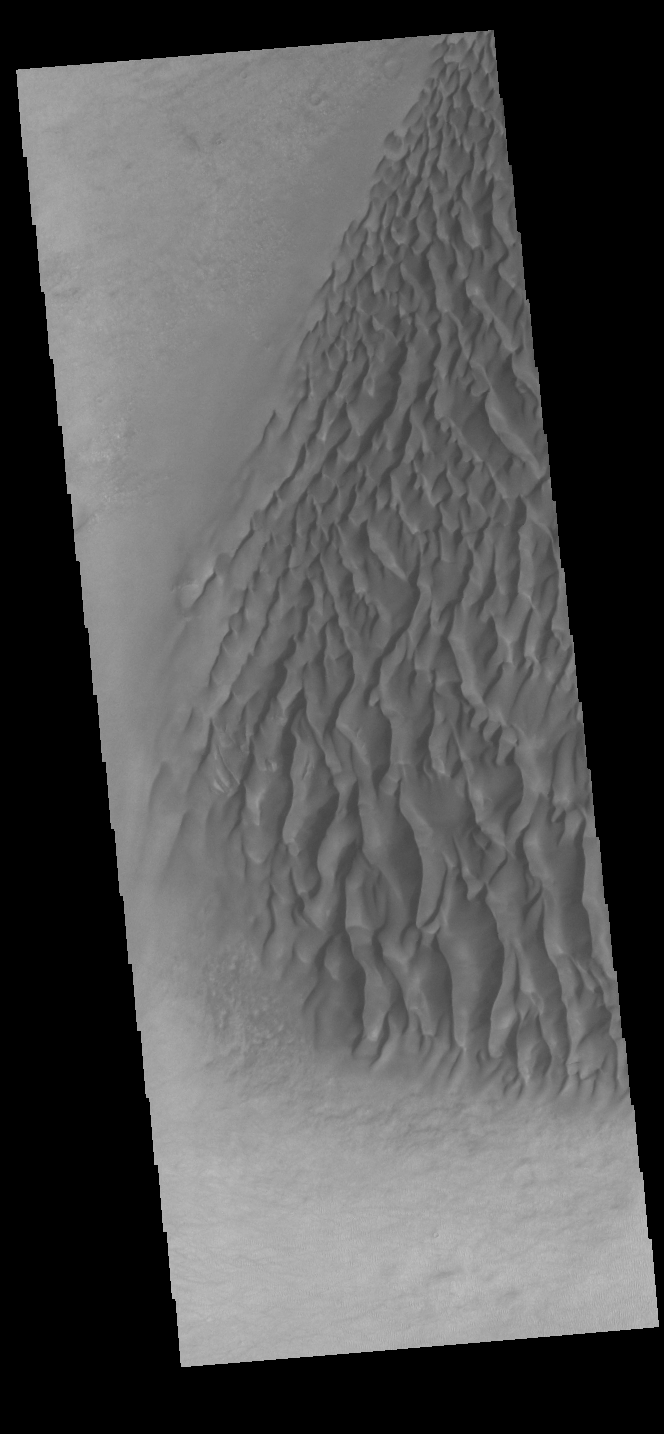

Proctor Crater Dunes

This VIS image displays sand dunes within Proctor Crater. These dunes are composed of basaltic sand that has collected in the bottom of the crater. The topographic depression of the crater forms a sand trap that prevents the sand from escaping. Dune fields are common in the bottoms of craters on Mars and appear as dark splotches that often lean up against the downwind walls of the craters. Dunes are useful for studying both the geology and meteorology of Mars. The sand forms by erosion of larger rocks, but it is unclear when and where this erosion took place on Mars or how such large volumes of sand could be formed. The dunes also indicate the local wind directions by their morphology. In this case, there are few clear slipfaces that would indicate the downwind direction. The crests of the dunes also typically run north-south in the image. This dune form indicates that there are probably two prevailing wind directions that run east and west (left to right and right to left). Proctor Crater is located in Noachis Terra and is 168 km (104 miles) in diameter.

Credit: NASA/JPL-Caltech/ASU